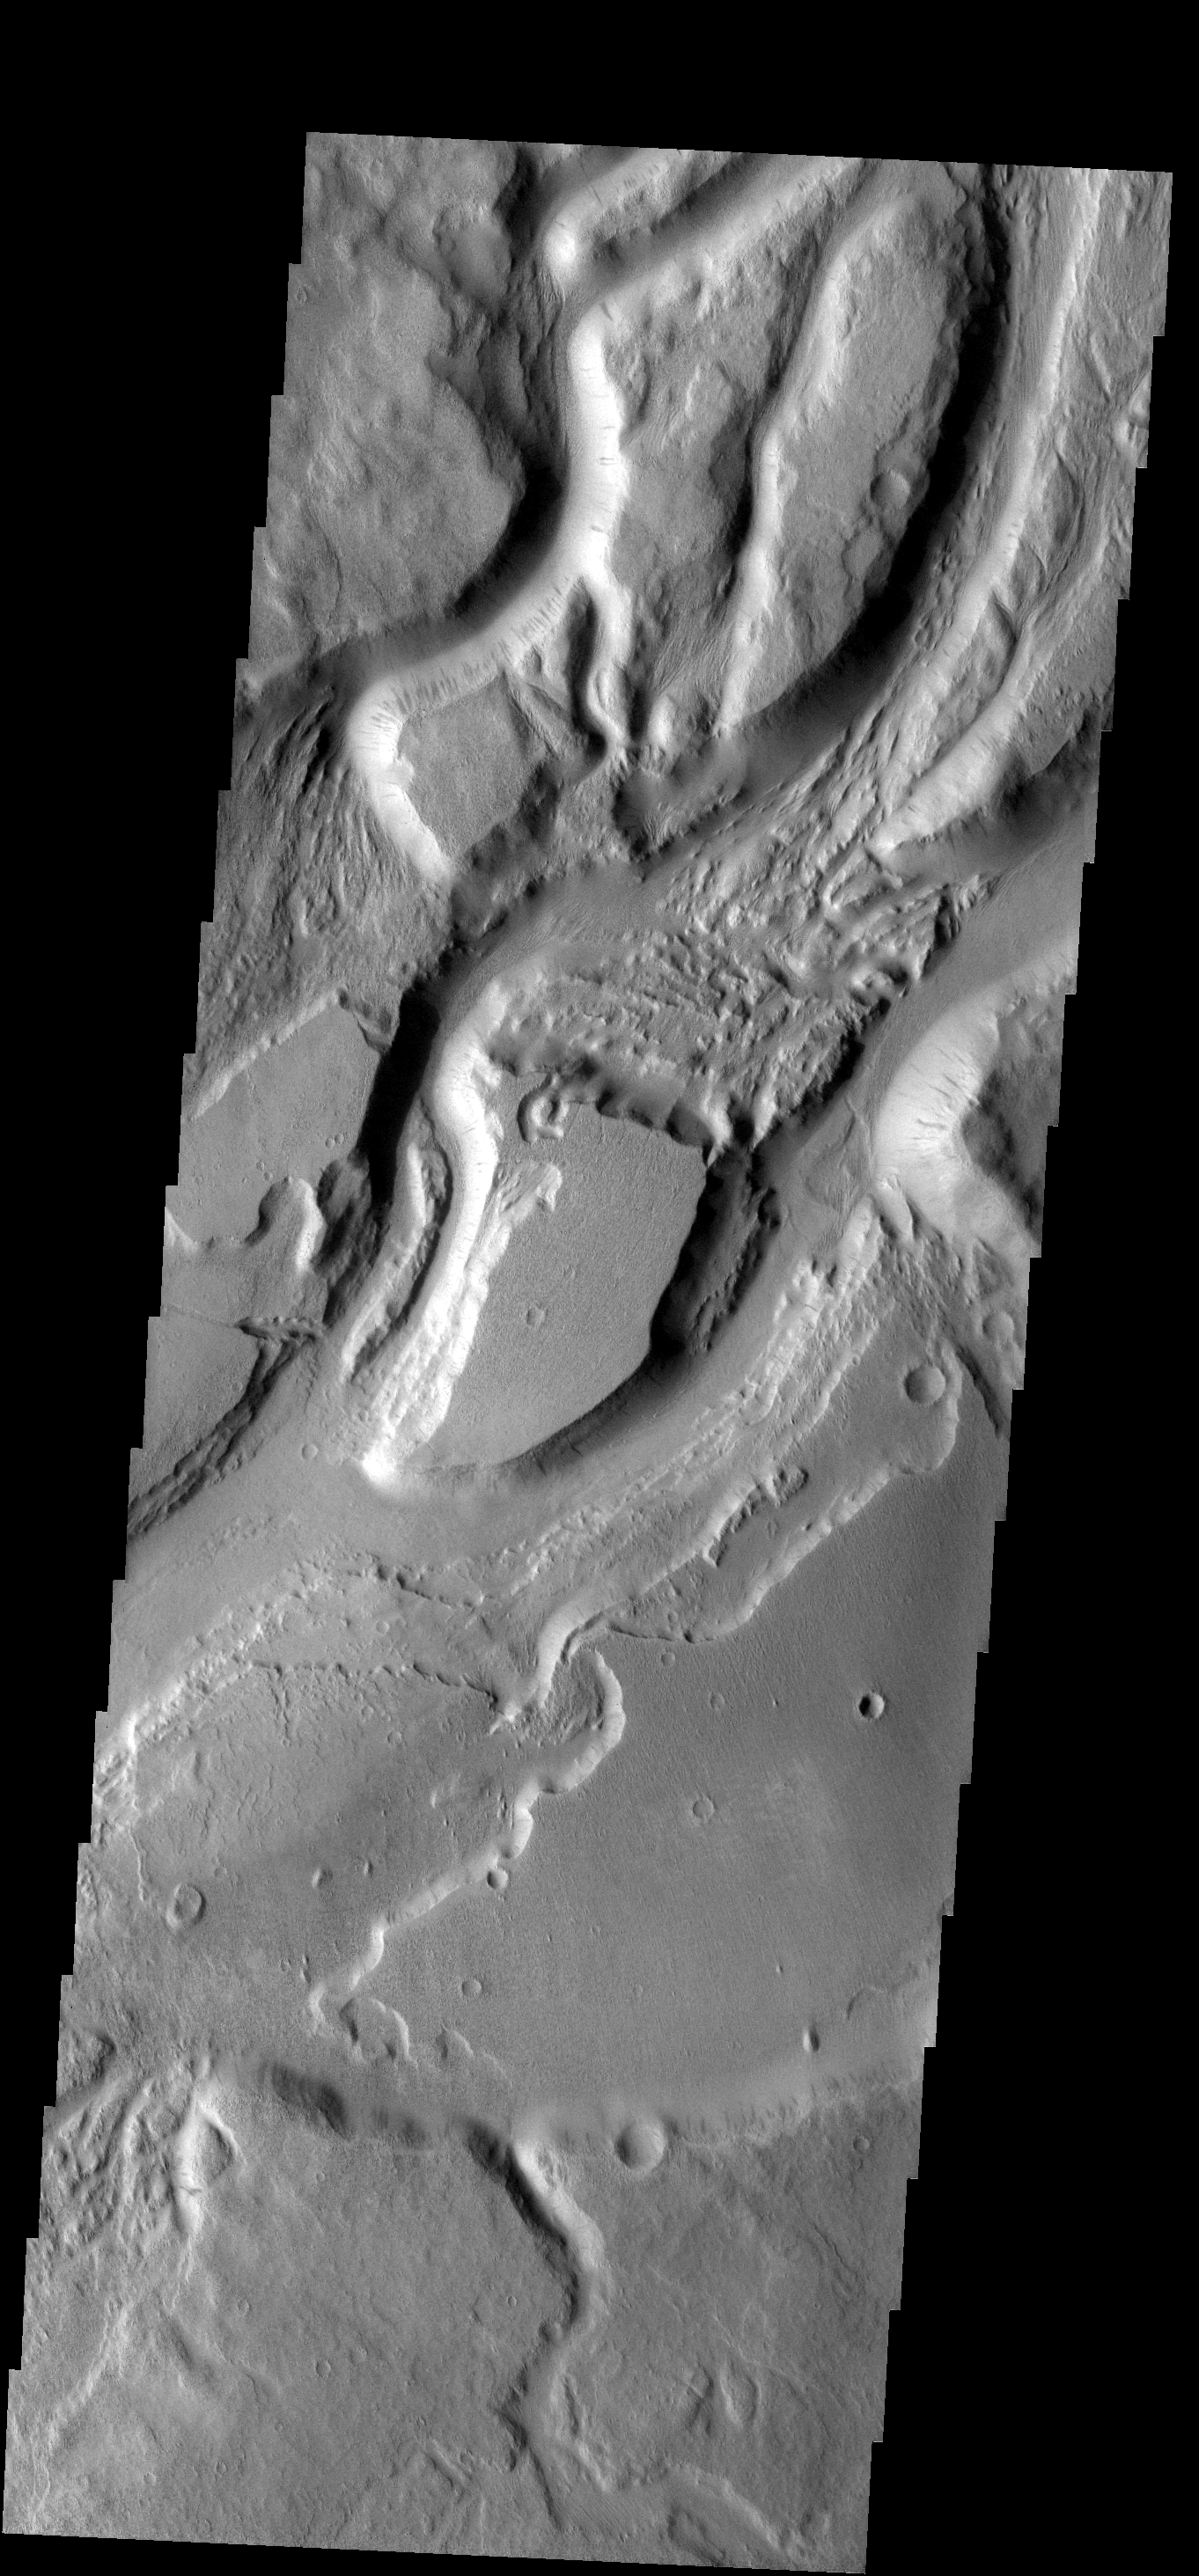

Sabis Vallis

The many interconnected channels in this image are all part of Sabis Vallis.

Image information: VIS instrument. Latitude -6.0N, Longitude 209.3E. 18 meter/pixel resolution.

Please see the THEMIS Data Citation Note for details on crediting THEMIS images.

Note: this THEMIS visual image has not been radiometrically nor geometrically calibrated for this preliminary release. An empirical correction has been performed to remove instrumental effects. A linear shift has been applied in the cross-track and down-track direction to approximate spacecraft and planetary motion. Fully calibrated and geometrically projected images will be released through the Planetary Data System in accordance with Project policies at a later time.

NASA’s Jet Propulsion Laboratory manages the 2001 Mars Odyssey mission for NASA’s Office of Space Science, Washington, D.C. The Thermal Emission Imaging System (THEMIS) was developed by Arizona State University, Tempe, in collaboration with Raytheon Santa Barbara Remote Sensing. The THEMIS investigation is led by Dr. Philip Christensen at Arizona State University. Lockheed Martin Astronautics, Denver, is the prime contractor for the Odyssey project, and developed and built the orbiter. Mission operations are conducted jointly from Lockheed Martin and from JPL, a division of the California Institute of Technology in Pasadena.

Credit: NASA/JPL/ASU